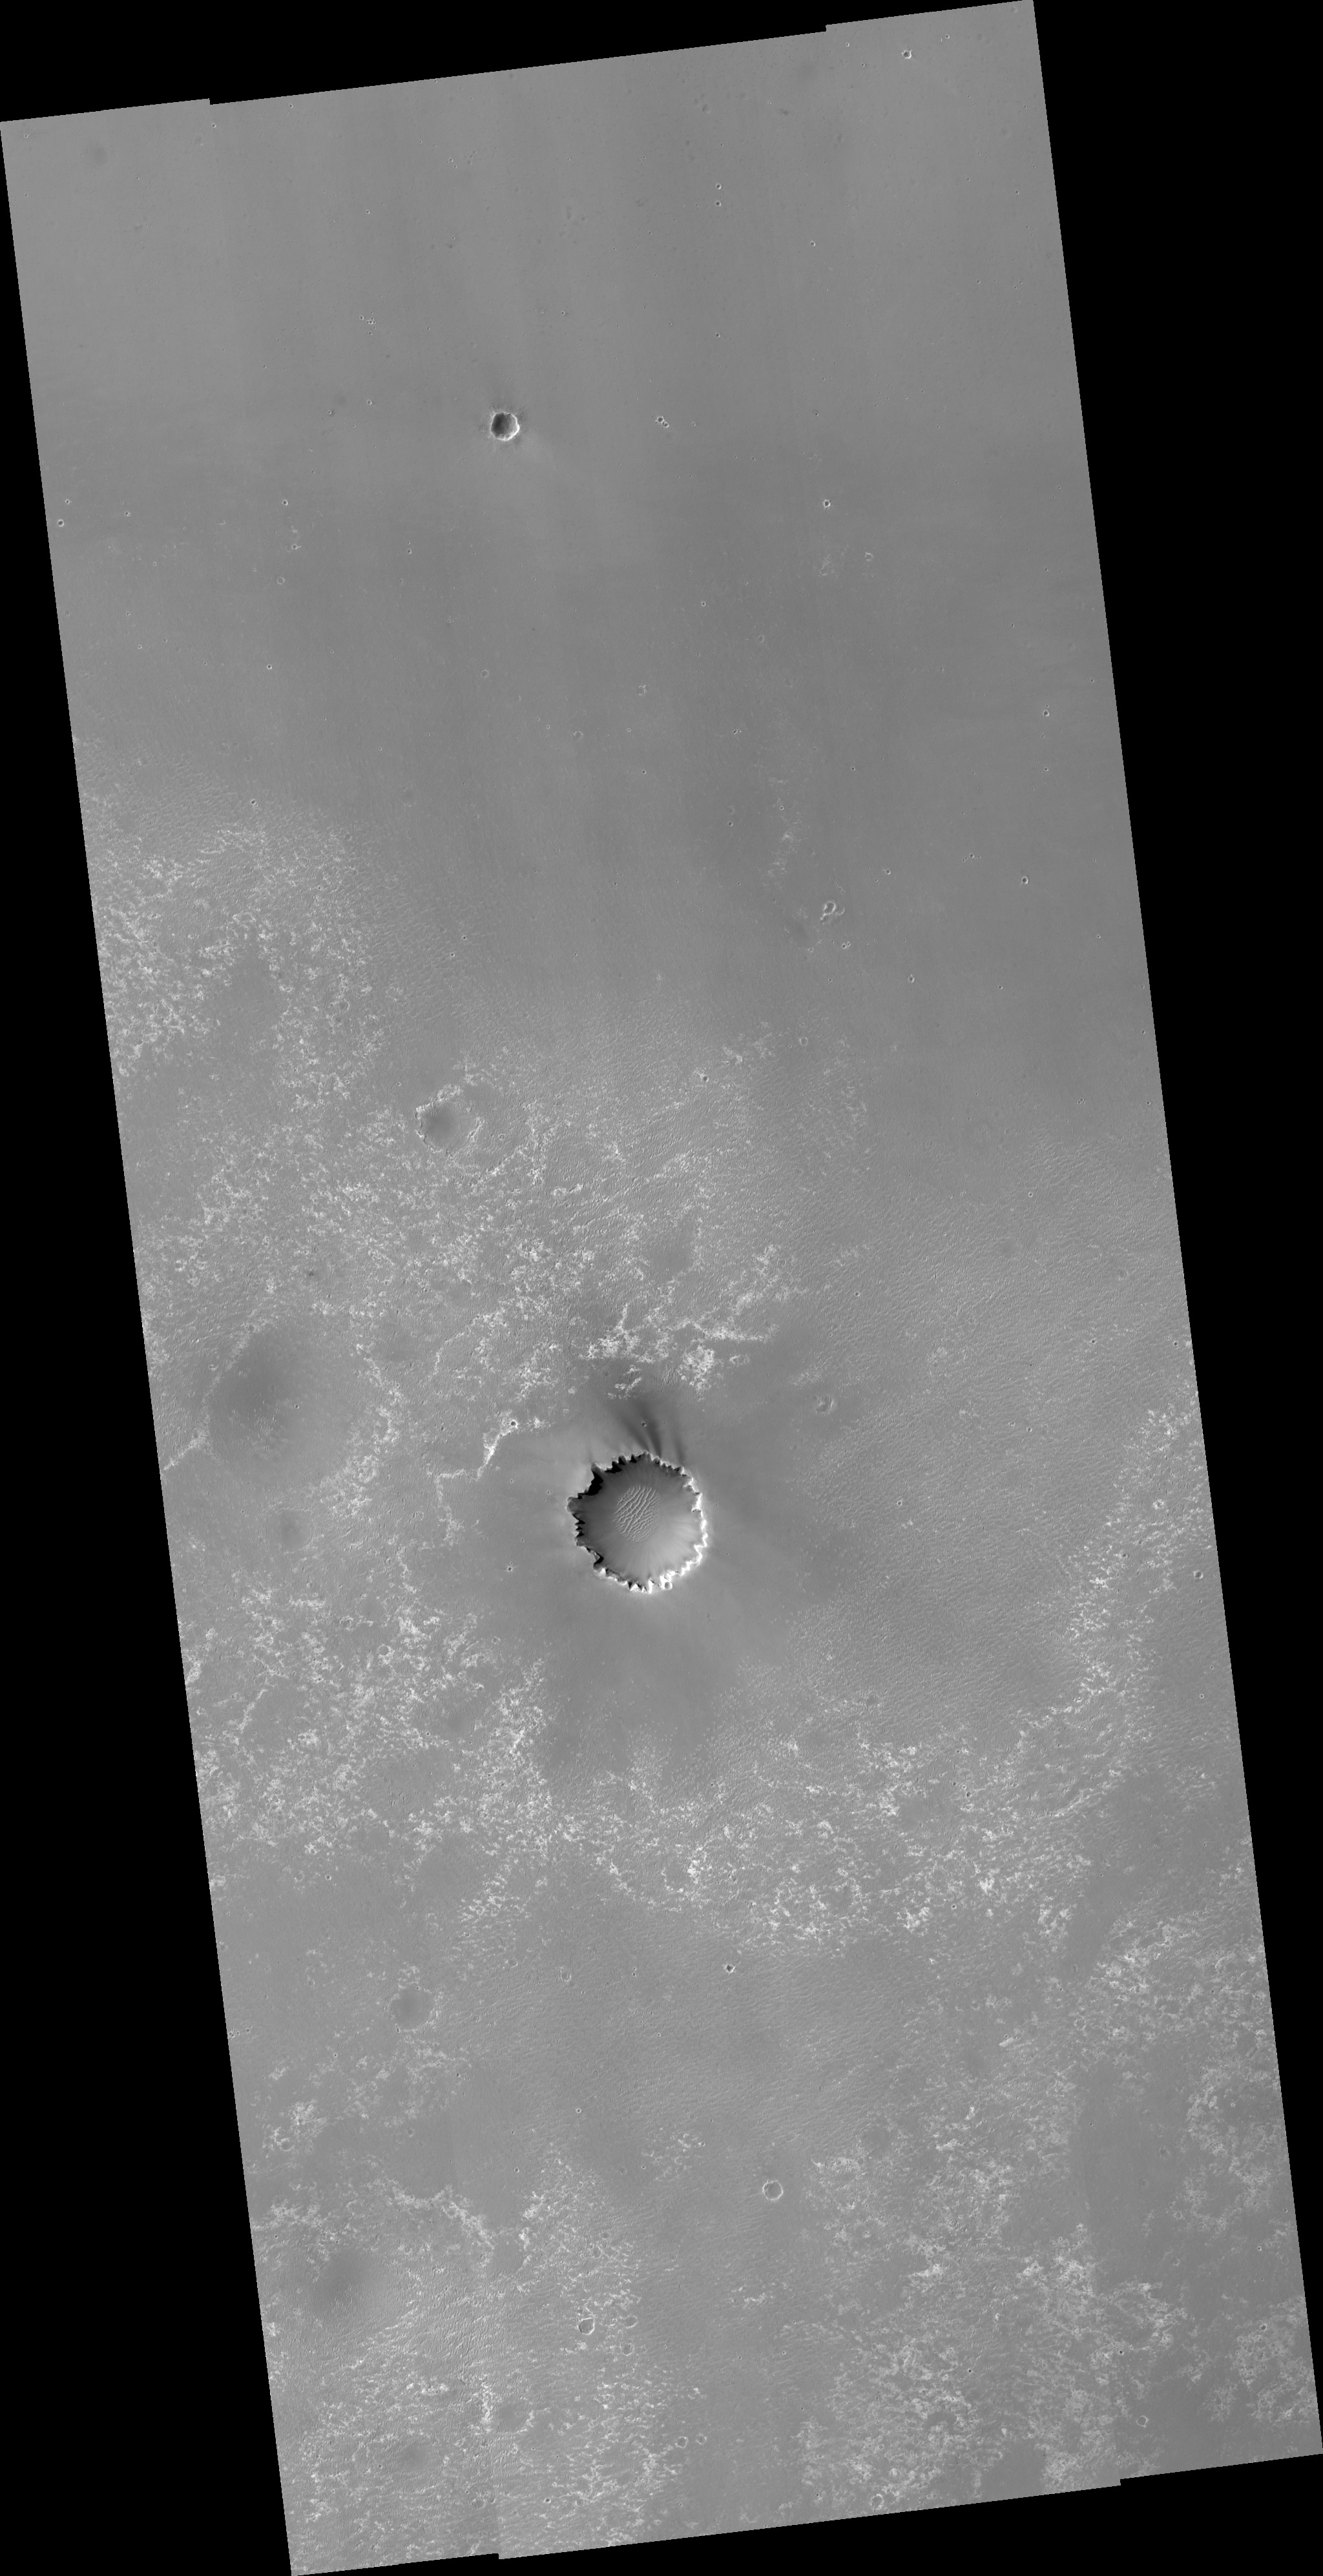

Mars Exploration Rover Landing Site at Meridiani Planum

This HiRISE image shows the landing site of the Mars Exploration Rover Opportunity. The prominent impact crater on the right-hand side of the image is “Endurance crater” where Opportunity spent about ten months of its now nearly three-year mission. The bright irregularly-shaped feature in area “a” of the image is Opportunity’s parachute, now lying on the martian surface. Near the parachute is the cone-shaped “backshell” that helped protect Opportunity’s lander during its seven-month journey to Mars. Dark surface material may have been disturbed when the backshell touched down, exposing the lighter-toned materials seen next to the backshell. Area “b” of the image shows the impact point and the broken remnants of Opportunity’s heat shield. The heat shield protected the vehicle during its fiery descent through the martian atmosphere, and then was released from the spacecraft during the final stages of the descent, breaking into two pieces when it hit the martian surface. Also visible is the small crater formed at the heat shield’s impact point. Opportunity visited the heat shield during its drive southward from Endurance crater. Area “c” of the image shows “Eagle crater,” the small martian impact crater where Opportunity’s airbag-cushioned lander came to rest. The lander is still clearly visible on the floor of the crater. Opportunity spent about 60 martian days exploring rock outcrops and soils in Eagle crater before setting off to explore more of Meridiani Planum.

Image PSP_001414_1780 was taken by the High Resolution Imaging Science Experiment (HiRISE) camera onboard the Mars Reconnaissance Orbiter spacecraft on November 14, 2006. The complete image is centered at -2.0 degrees latitude, 354.5 degrees East longitude. The range to the target site was 278.1 km (173.8 miles). At this distance the image scale ranges from 27.8 cm/pixel (with 1 x 1 binning) to 55.6 cm/pixel (with 2 x 2 binning). The image shown here [below] has been map-projected to 25 cm/pixel and north is up. The image was taken at a local Mars time of 3:26 PM and the scene is illuminated from the west with a solar incidence angle of 54 degrees, thus the sun was about 36 degrees above the horizon. At a solar longitude of 135.3 degrees, the season on Mars is Northern Summer.

NASA’s Jet Propulsion Laboratory, a division of the California Institute of Technology in Pasadena, manages the Mars Reconnaissance Orbiter for NASA’s Science Mission Directorate, Washington. Lockheed Martin Space Systems, Denver, is the prime contractor for the project and built the spacecraft. The High Resolution Imaging Science Experiment is operated by the University of Arizona, Tucson, and the instrument was built by Ball Aerospace and Technology Corp., Boulder, Colo.

Credit: NASA/JPL/Univ. of Arizona